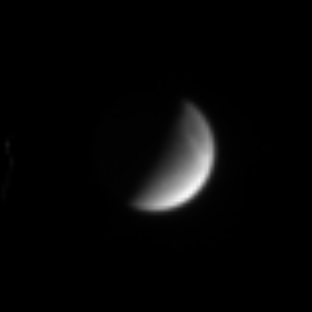

Streaking Away from Dione

Saturn’s crescent moon Dione hangs before the Cassini spacecraft in this magnified image taken on July 19, 2004. The icy moon shows a hint of the bright, wispy features that mark its surface.

The image was taken in visible light with the Cassini spacecraft narrow angle camera at a distance of 6.2 million kilometers (3.9 million miles) from Dione, and at a Sun-Dione-spacecraft, or phase angle, of 96 degrees. The image scale is 37 kilometers (25 miles) per pixel. The image has been magnified by a factor of four to aid visibility.

The Cassini-Huygens mission is a cooperative project of NASA, the European Space Agency and the Italian Space Agency. The Jet Propulsion Laboratory, a division of the California Institute of Technology in Pasadena, manages the Cassini-Huygens mission for NASA’s Office of Space Science, Washington, D.C. The Cassini orbiter and its two onboard cameras, were designed, developed and assembled at JPL. The imaging team is based at the Space Science Institute, Boulder, Colo.

Credit: NASA/JPL/Space Science Institute